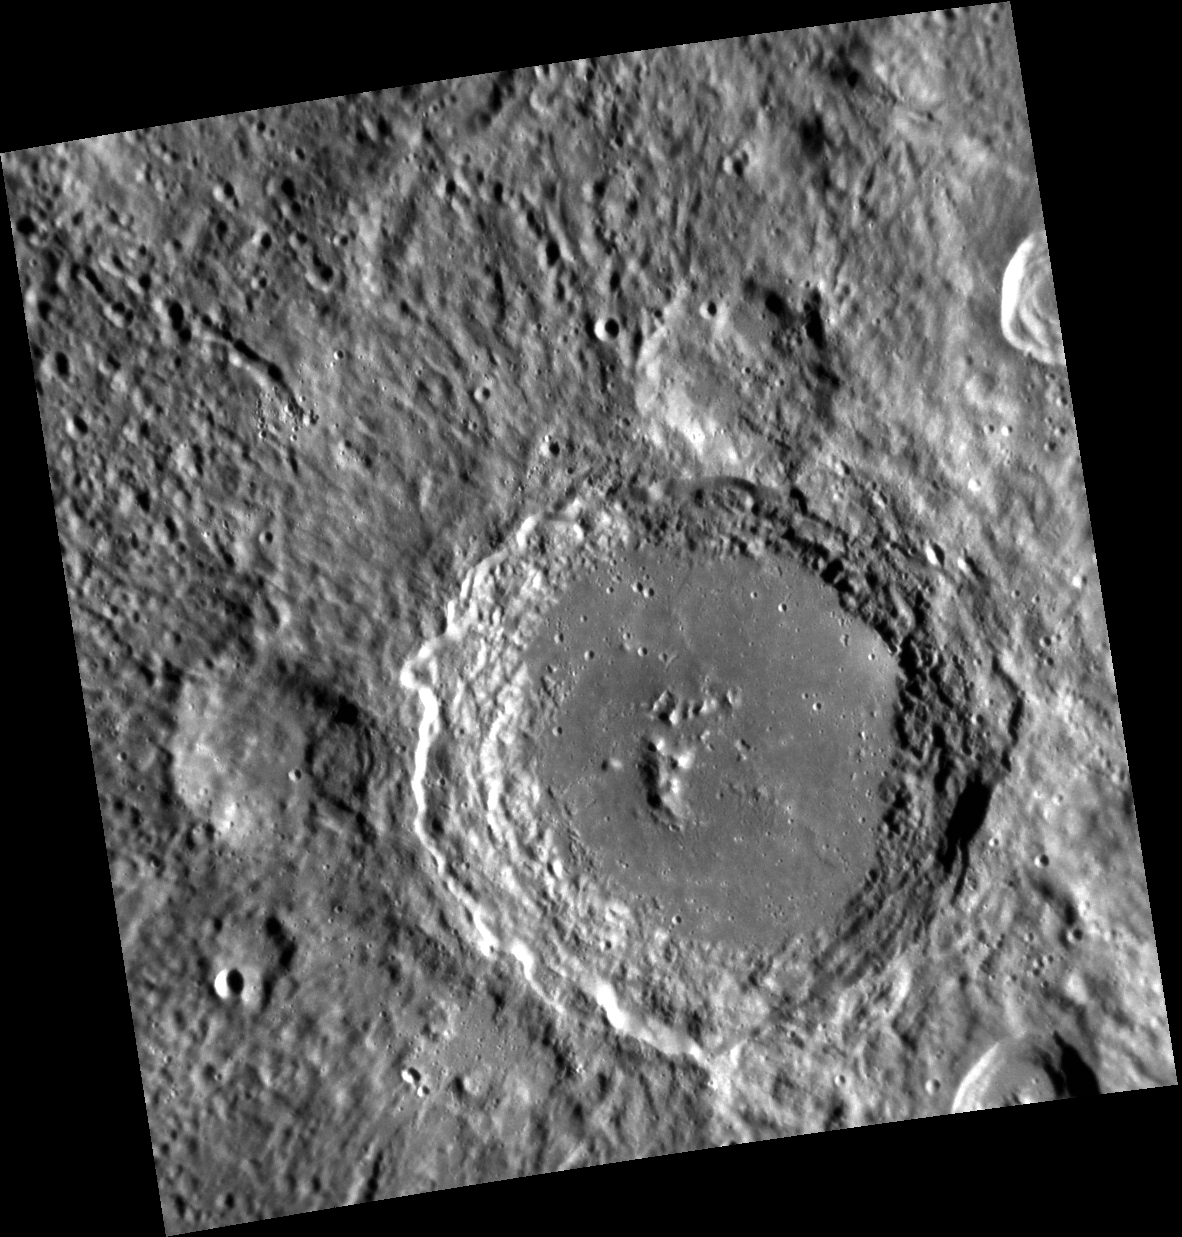

Imagine

Lennon crater was recently named to honor English musician/singer/songwriter John Lennon (1940-1980).

This image was acquired as part of MDIS’s high-resolution stereo imaging campaign. Images from the stereo imaging campaign are used in combination with the surface morphology base map or the albedo base map to create high-resolution stereo views of Mercury’s surface, with an average resolution of 200 meters/pixel. Viewing the surface under the same Sun illumination conditions but from two or more viewing angles enables information about the small-scale topography of Mercury’s surface to be obtained.

Date acquired: January 13, 2012
Image Mission Elapsed Time (MET): 234915233
Image ID: 1259055
Instrument: Narrow Angle Camera (NAC) of the Mercury Dual Imaging System (MDIS)
Center Latitude: -35.82°
Center Longitude: 40.72° E
Resolution: 165 meters/pixel
Scale: Lennon crater is 95 km (59 mi.) in diameter
Incidence Angle: 71.1°
Emission Angle: 20.2°
Phase Angle: 70.9°

The MESSENGER spacecraft is the first ever to orbit the planet Mercury, and the spacecraft’s seven scientific instruments and radio science investigation are unraveling the history and evolution of the Solar System’s innermost planet. MESSENGER acquired over 150,000 images and extensive other data sets. MESSENGER is capable of continuing orbital operations until early 2015.

For information regarding the use of images, see the MESSENGER image use policy.

Credit: NASA/Johns Hopkins University Applied Physics Laboratory/Carnegie Institution of Washington